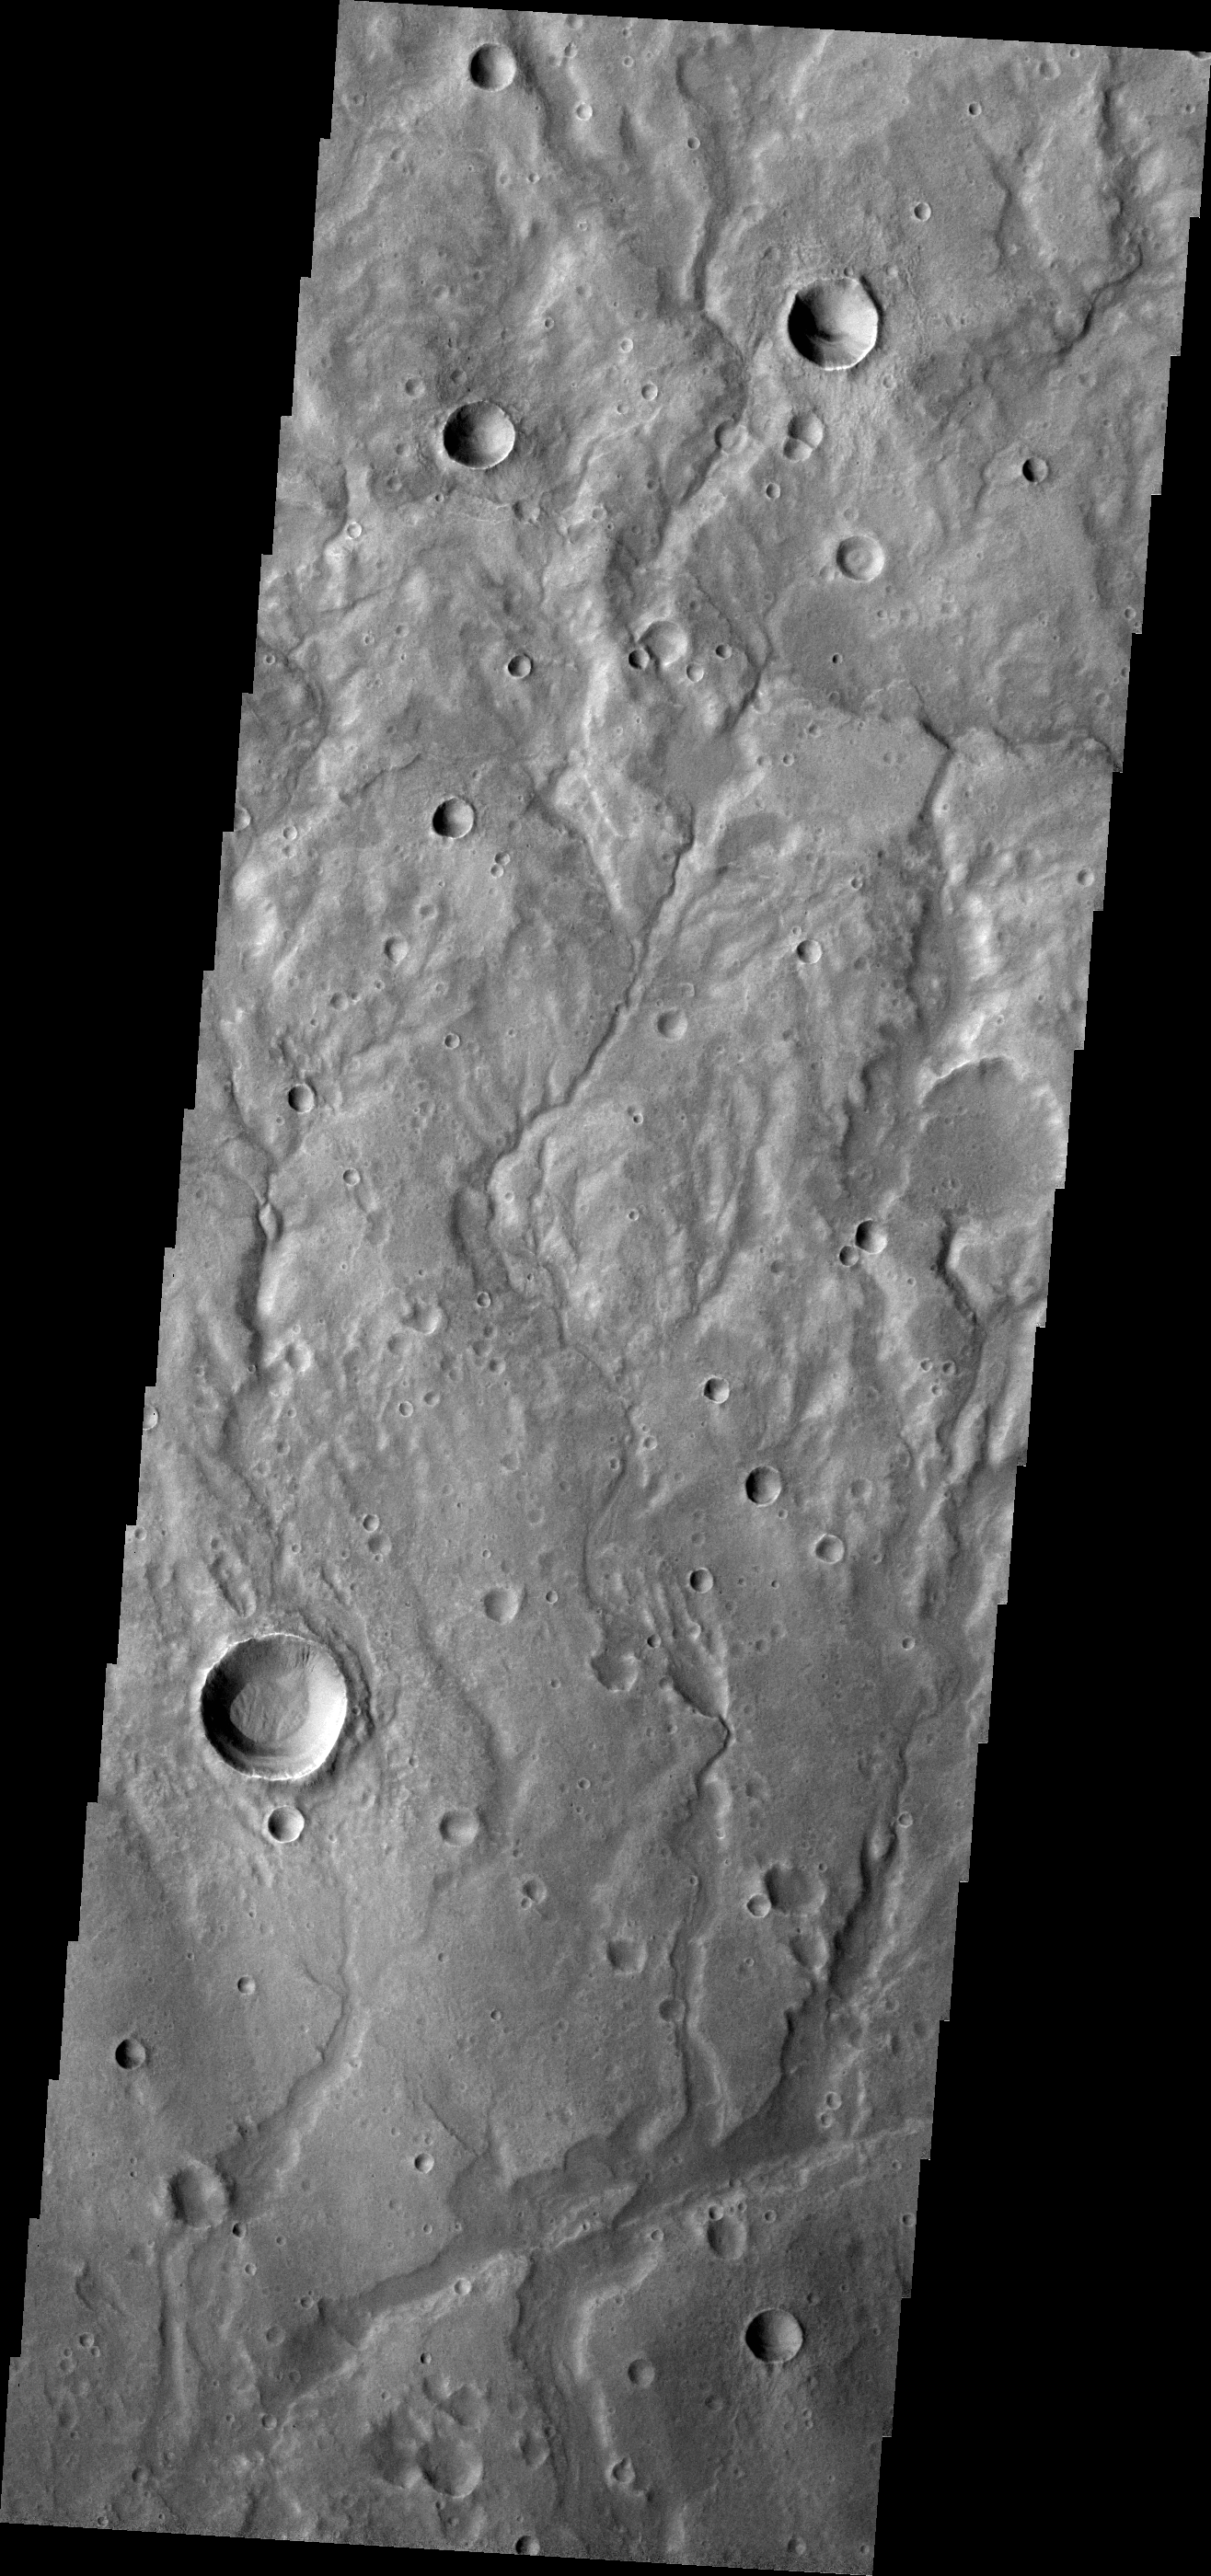

Channels

A network of large and small channels dissect this highland region in Terra Cimmeria.

Credit: NASA/JPL-Caltech/ASU